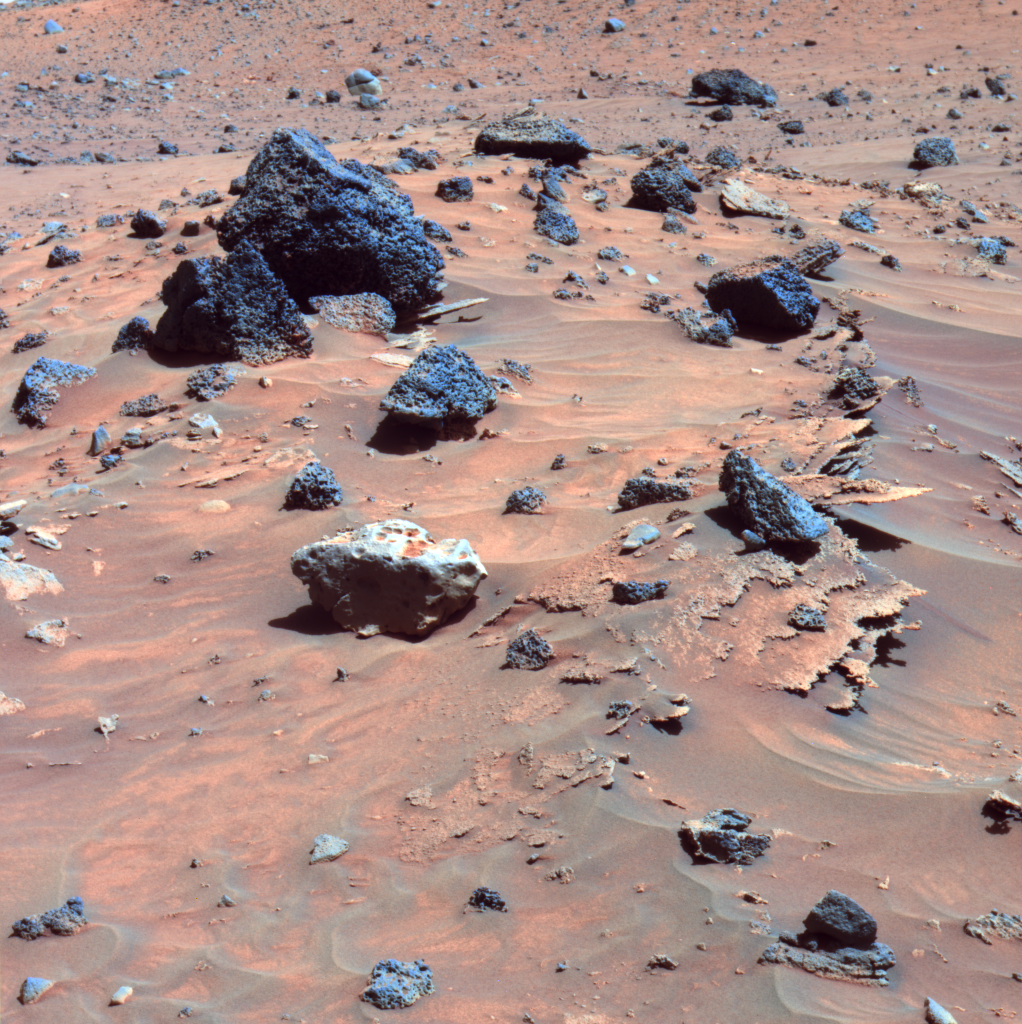

Spirit Scans Winter Haven (False Color)

At least three different kinds of rocks await scientific analysis at the place where NASA’s Mars Exploration Rover Spirit will likely spend several months of Martian winter. They are visible in this picture, which the panoramic camera on Spirit acquired during the rover’s 809th sol, or Martian day, of exploring Mars (April 12, 2006). Paper-thin layers of light-toned, jagged-edged rocks protrude horizontally from beneath small sand drifts; a light gray rock with smooth, rounded edges sits atop the sand drifts; and several dark gray to black, angular rocks with vesicles (small holes) typical of hardened lava lie scattered across the sand.

This view is a false-color rendering that combines images taken through the panoramic camera’s 753-nanometer, 535-nanometer, and 432-nanometer filters.

Credit: NASA/JPL-Caltech/Cornell